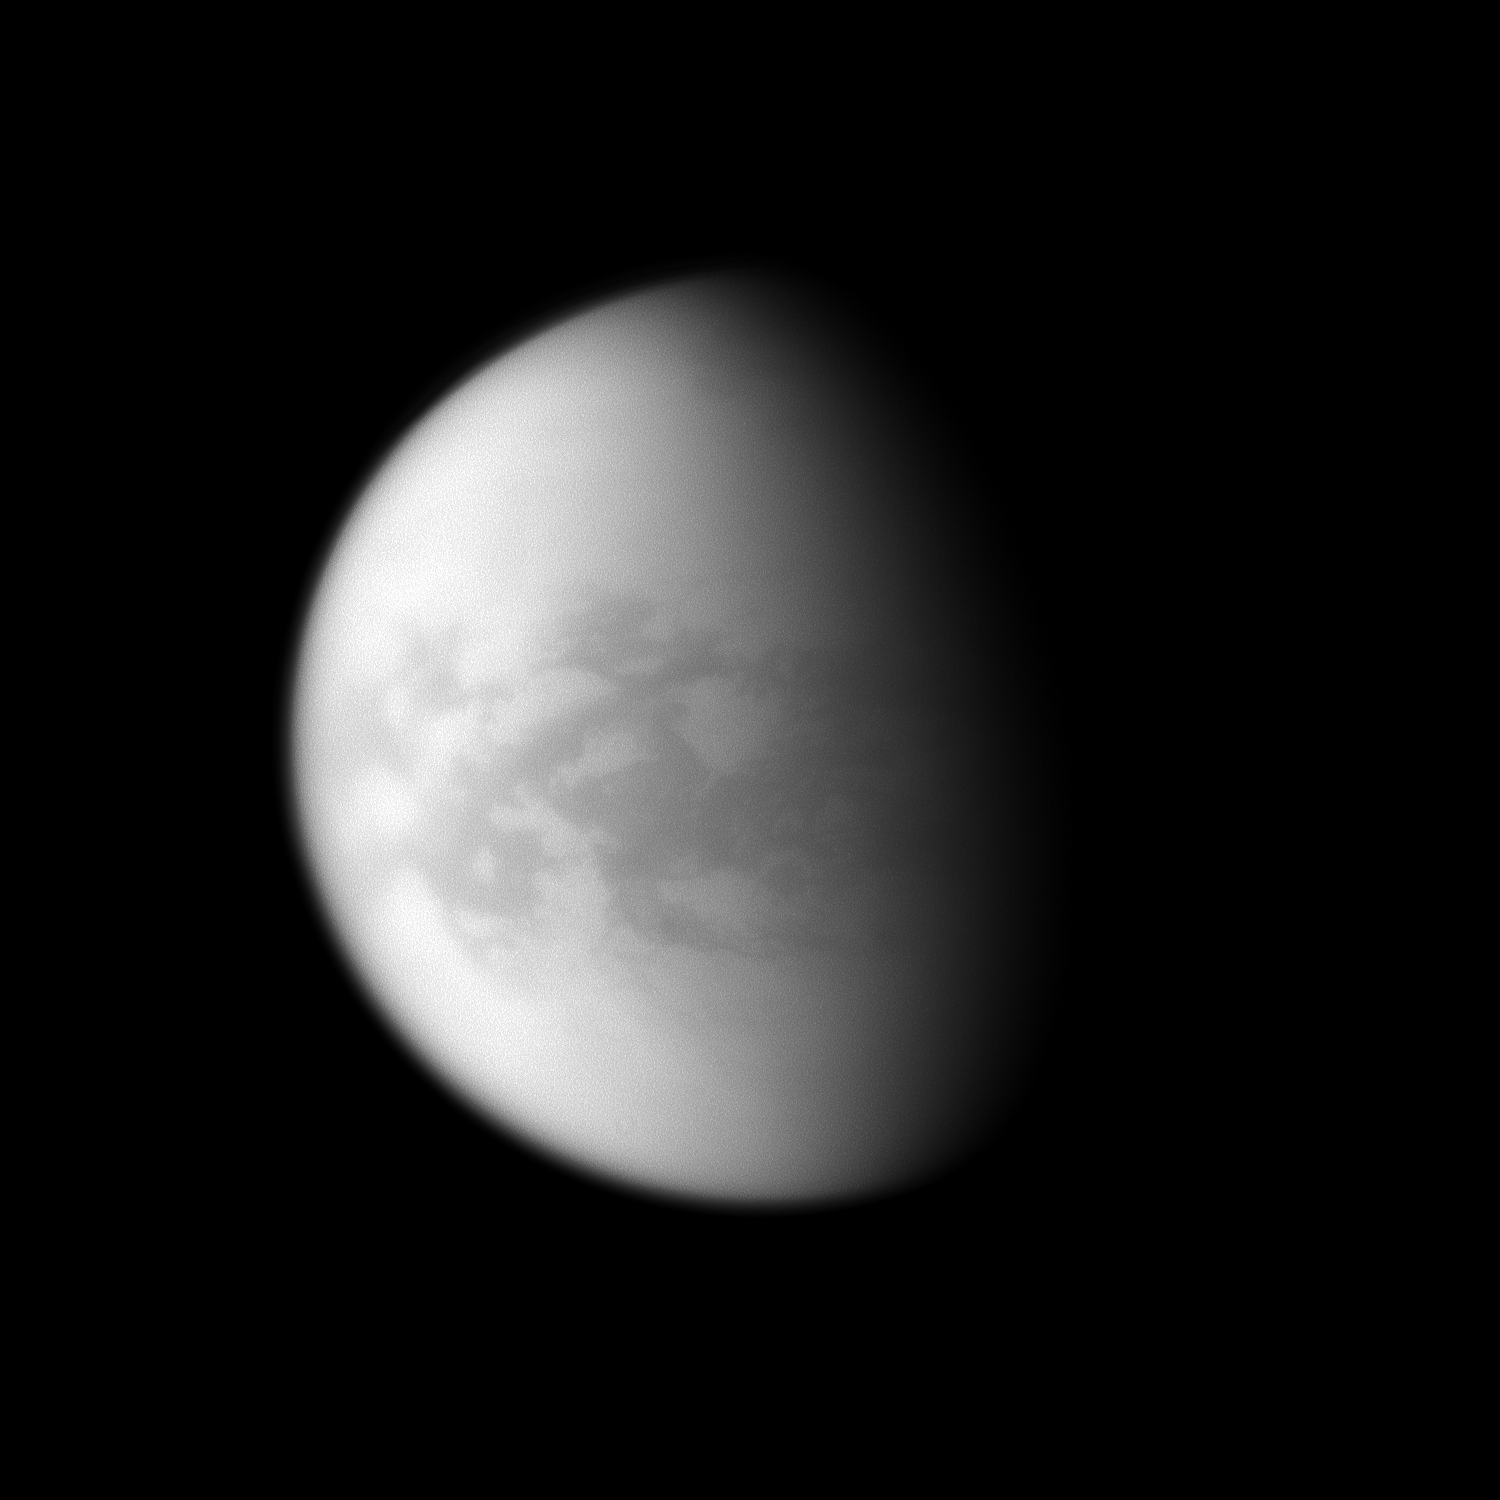

Centered on Senkyo

The Cassini spacecraft examines the dark region of Senkyo on Saturn’s largest moon, Titan.

Senkyo is in the center of the image, and it lies just south of the moon’s equator. For an earlier view of this region, see PIA08231.

Lit terrain seen here is on the Saturn-facing side of Titan (5150 kilometers, or 3200 miles across). North on Titan is up and rotated 6 degrees to the left. The image was taken with the Cassini spacecraft narrow-angle camera on March 21, 2009 using a spectral filter sensitive to wavelengths of near-infrared light centered at 938 nanometers. The view was obtained at a distance of approximately 994,000 kilometers (618,000 miles) from Titan and at a Sun-Titan-spacecraft, or phase, angle of 63 degrees. Image scale is 6 kilometers (4 miles) per pixel.

The Cassini-Huygens mission is a cooperative project of NASA, the European Space Agency and the Italian Space Agency. The Jet Propulsion Laboratory, a division of the California Institute of Technology in Pasadena, manages the mission for NASA’s Science Mission Directorate, Washington, D.C. The Cassini orbiter and its two onboard cameras were designed, developed and assembled at JPL. The imaging operations center is based at the Space Science Institute in Boulder, Colo.

Credit: NASA/JPL/Space Science Institute